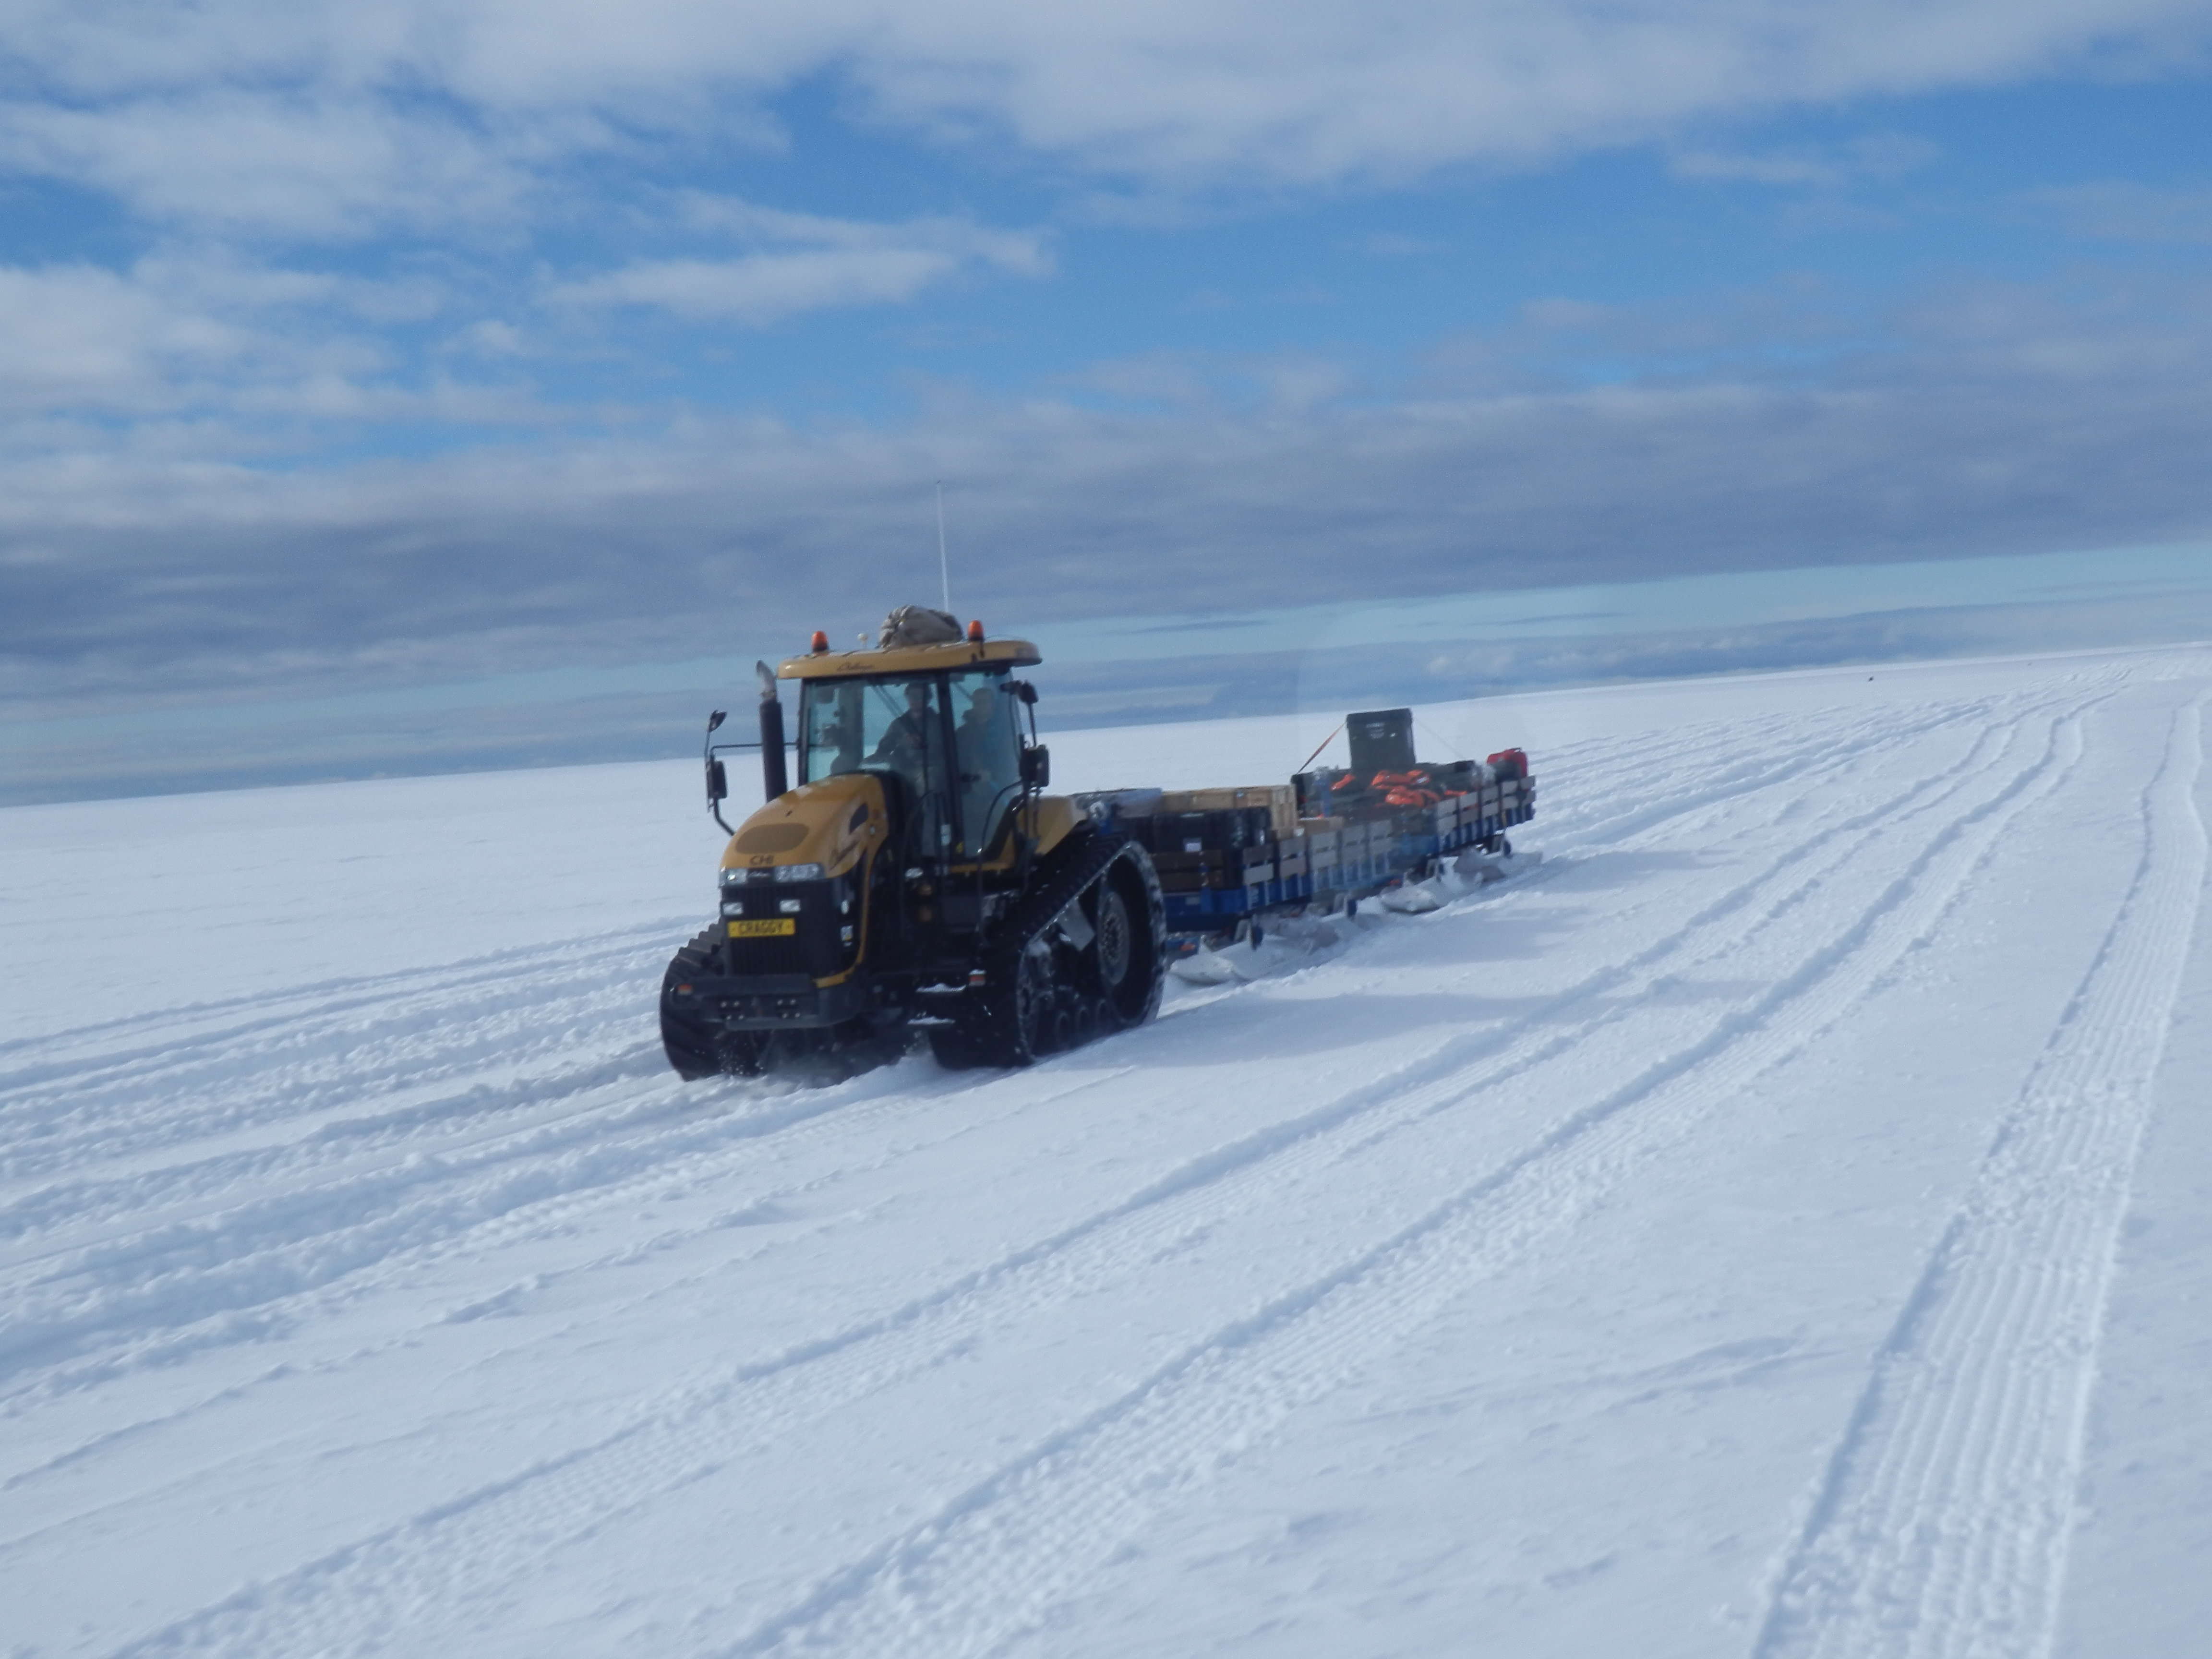

NASA’s BARREL Mission Launches 20 Balloons

The BARREL cargo on its four-hour journey from the supply ship to the research station. --- In Antarctica in January, 2013 – the summer at the South Pole – scientists launched 20 balloons up into the air to study an enduring mystery of space weather: when the giant radiation belts surrounding Earth lose material, where do the extra particles actually go? The mission is called BARREL (Balloon Array for Radiation belt Relativistic Electron Losses) and it is led by physicist Robyn Millan of Dartmouth College in Hanover, NH. Millan provided photographs from the team’s time in Antarctica. The team launched a balloon every day or two into the circumpolar winds that circulate around the pole. Each balloon floated for anywhere from 3 to 40 days, measuring X-rays produced by fast-moving electrons high up in the atmosphere. BARREL works hand in hand with another NASA mission called the Van Allen Probes, which travels through the Van Allen radiation belts surrounding Earth. The belts wax and wane over time in response to incoming energy and material from the sun, sometimes intensifying the radiation through which satellites must travel. Scientists wish to understand this process better, and even provide forecasts of this space weather, in order to protect our spacecraft. As the Van Allen Probes were observing what was happening in the belts, BARREL tracked electrons that precipitated out of the belts and hurtled down Earth’s magnetic field lines toward the poles. By comparing data, scientists will be able to track how what’s happening in the belts correlates to the loss of particles – information that can help us understand this mysterious, dynamic region that can impact spacecraft. Having launched balloons in early 2013, the team is back at home building the next set of payloads. They will launch 20 more balloons in 2014.

Credit: NASA